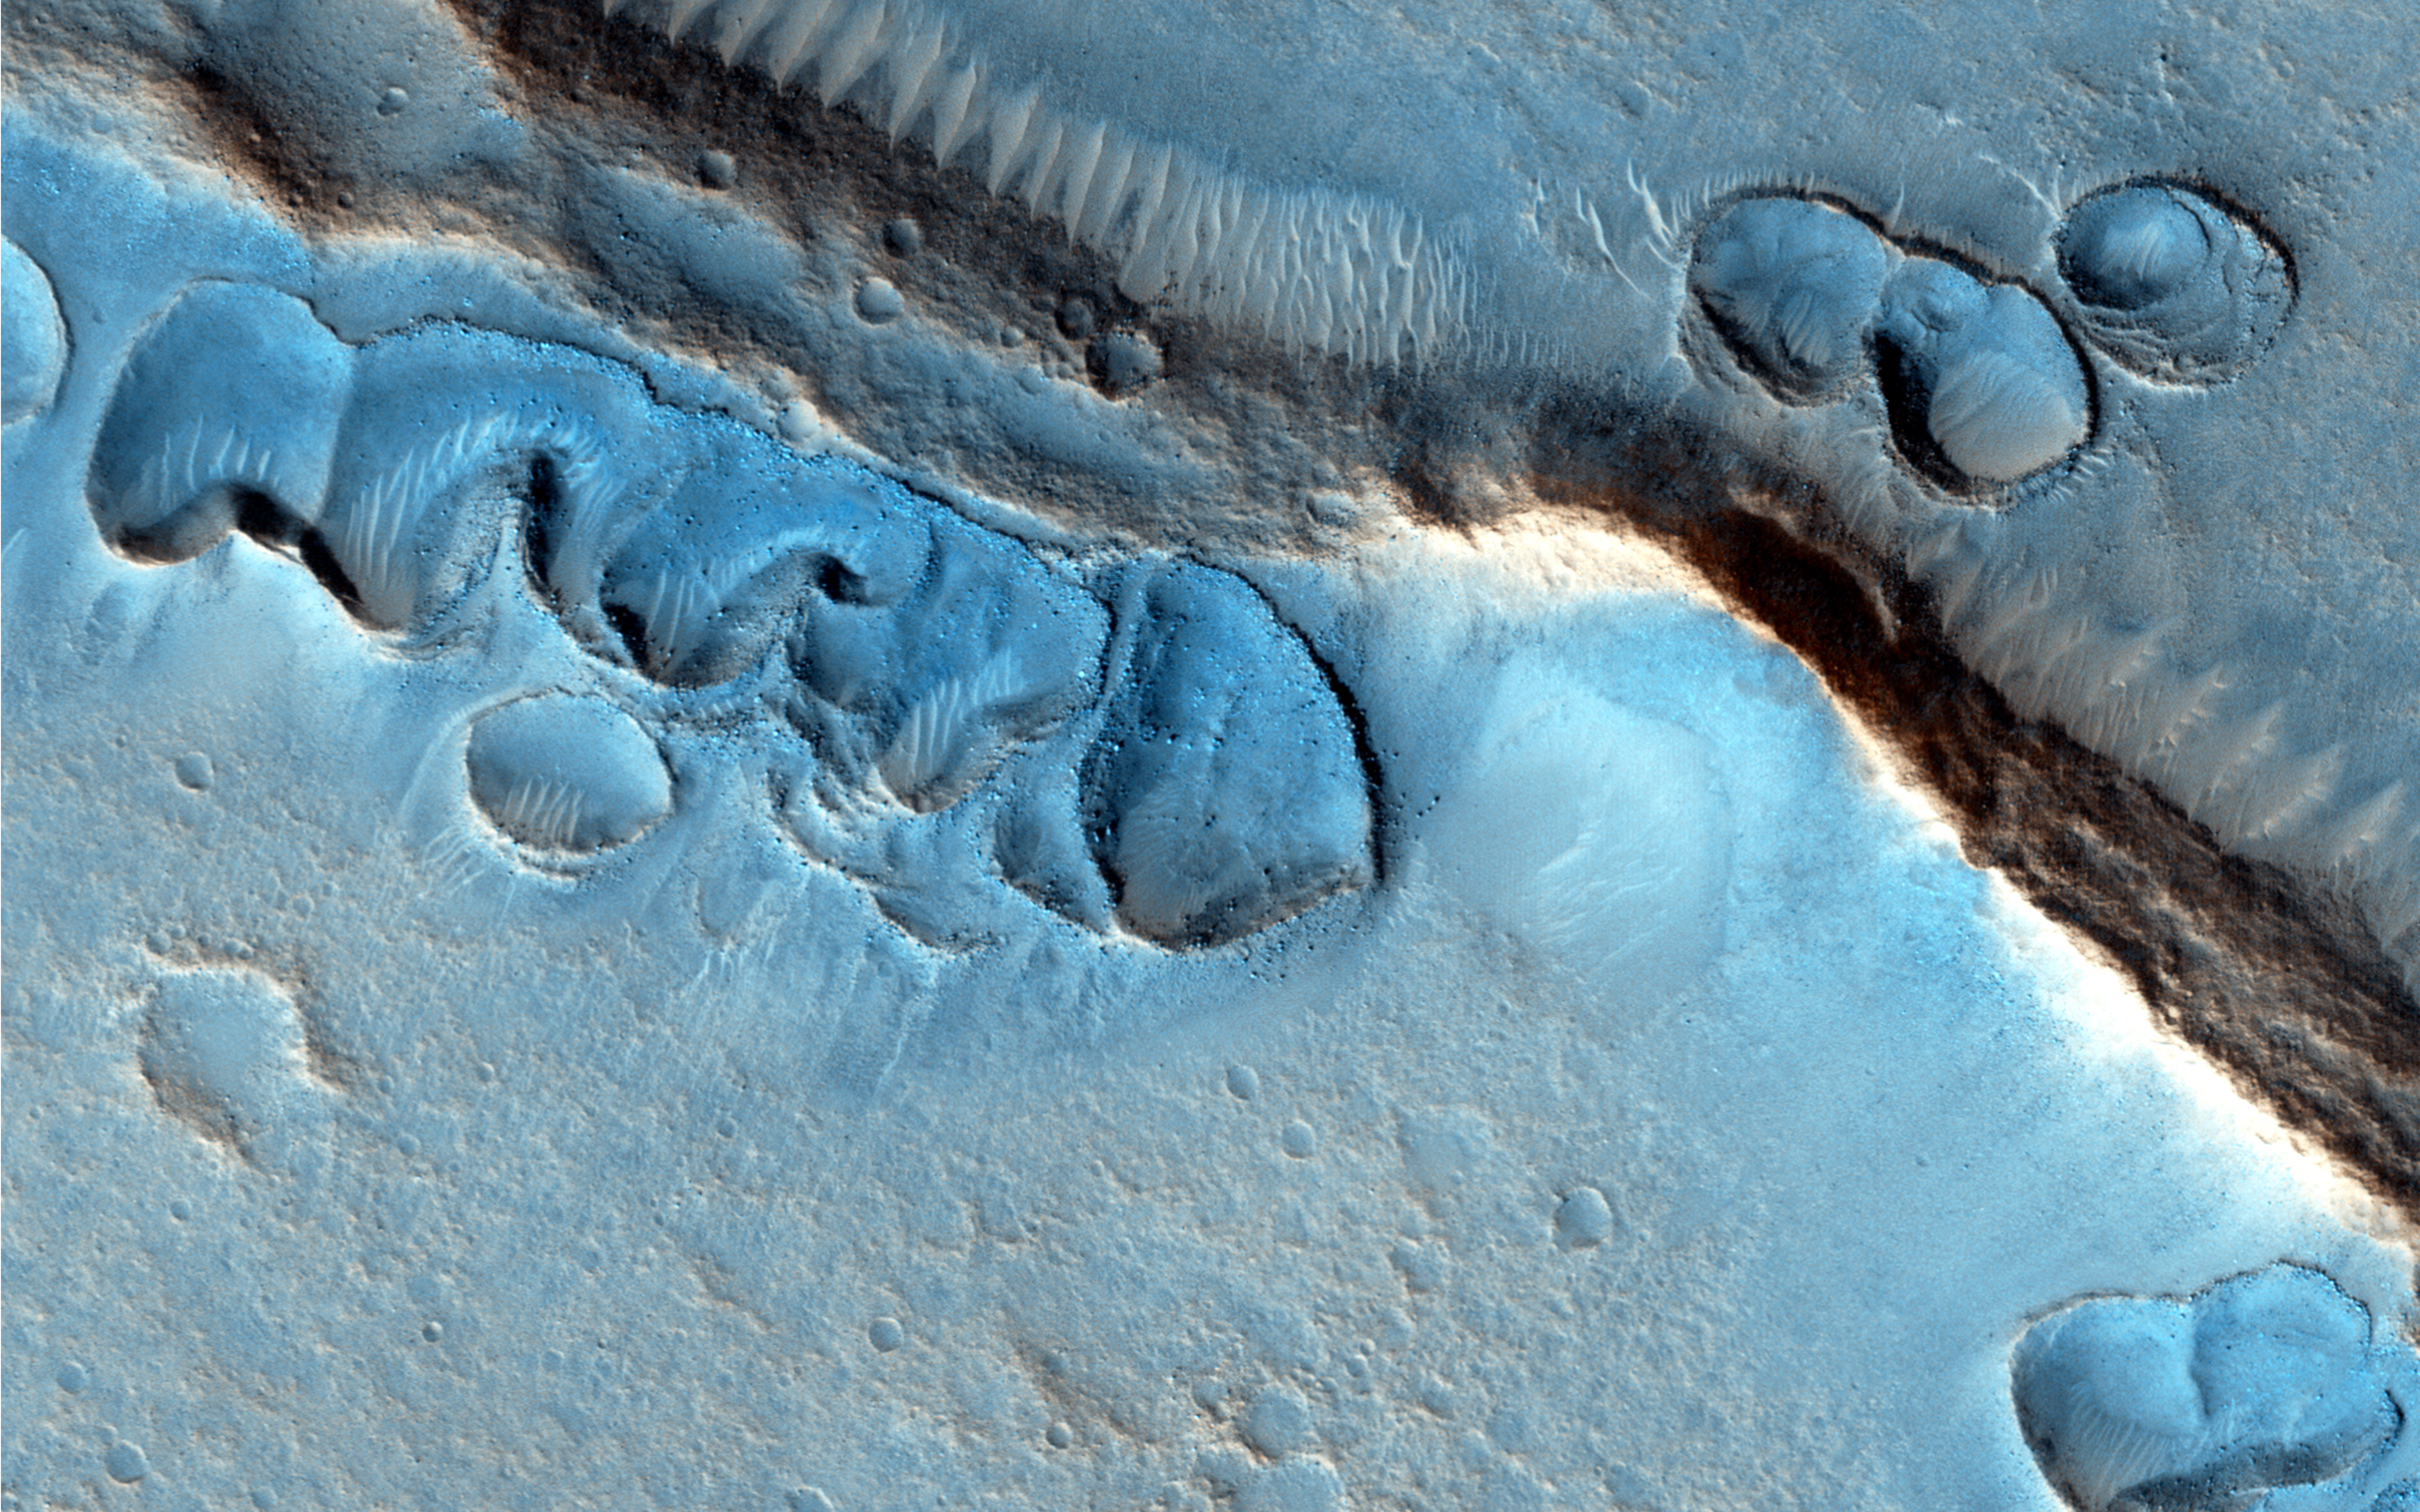

Mystery Martian Morphology of the Month

This image covers many shallow irregular pits with raised rims, concentrated along ridges and other topographic features. How did these odd features form?

One idea is that they could be from sublimation of shallow lenses of nearly pure ice, but why do the pits have raised rims? They can’t be impact craters with such fortuitous alignment and irregular margins. They aren’t wind-blown deposits because there are many boulders, too big to be moved by the wind. There are younger wind-blown drifts on top of the pits, and there’s no clear connection to volcanism.

Some speculate that there were ancient oceans over this region–could that somehow explain these features? Ancient glaciation is another possibility, perhaps depositing ice-rich debris next to topographic obstacles. Future images of this region may provide clues, but for now this is a mystery.

HiRISE is one of six instruments on NASA’s Mars Reconnaissance Orbiter. The University of Arizona, Tucson, operates the orbiter’s HiRISE camera, which was built by Ball Aerospace & Technologies Corp., Boulder, Colo. NASA’s Jet Propulsion Laboratory, a division of the California Institute of Technology in Pasadena, manages the Mars Reconnaissance Orbiter Project for the NASA Science Mission Directorate, Washington.

Credit: NASA/JPL-Caltech/Univ. of Arizona